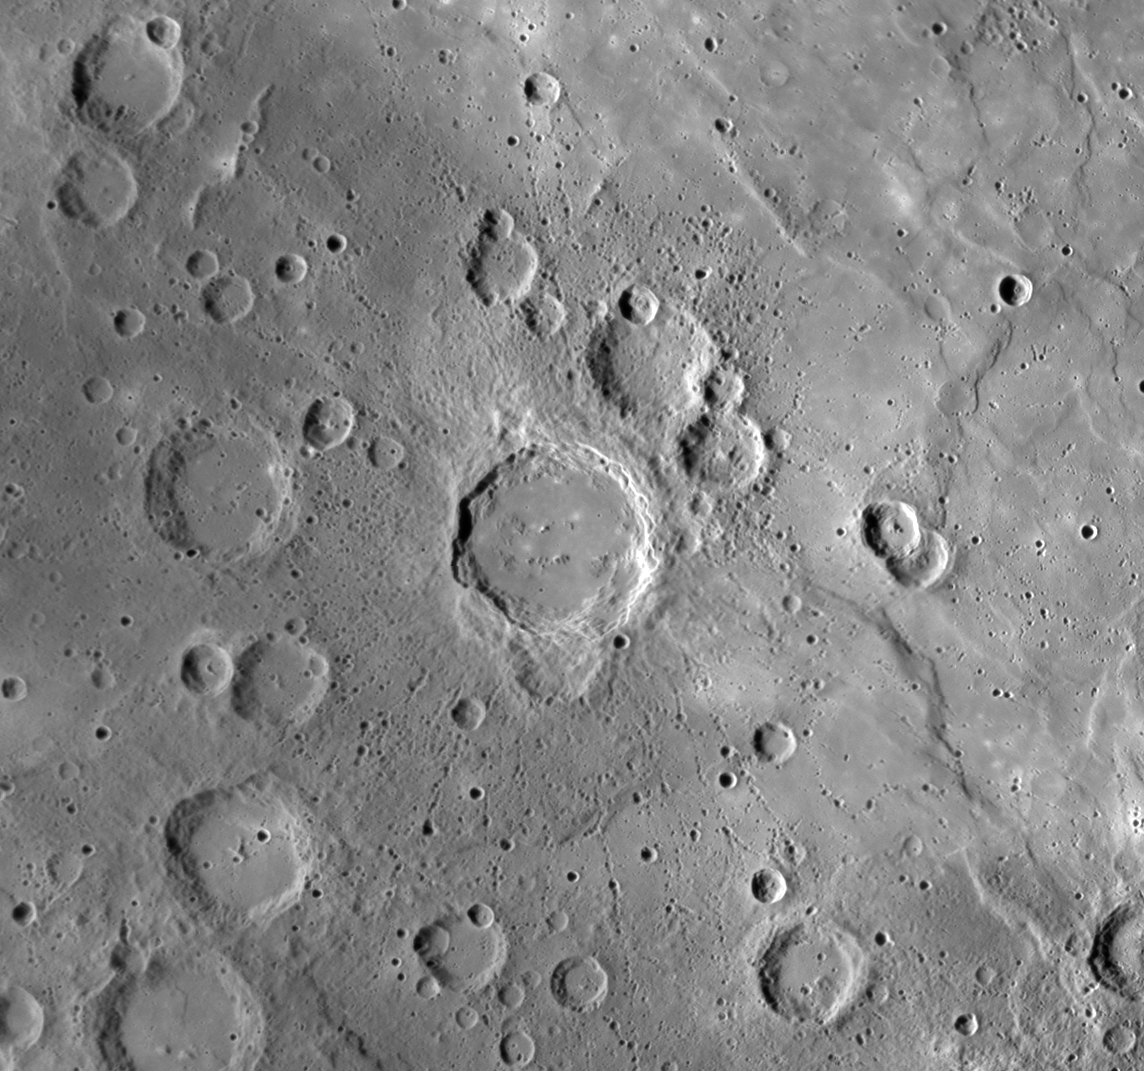

Mercury’s Firdousi Honors the Persian Poet

The crater in the center of the image was named Firdousi in March 2010 in honor of Hakīm Abu’l-Qāsim Firdawsī Tūsī (940-1020), a revered Persian poet and author of the Shāhnāmeh, the national epic of the Persian people. MESSENGER imaged this crater at an oblique angle as the spacecraft approached Mercury for its third flyby. The view shown here is a cylindrical reprojection. Firdousi is notable for the distinctive chains of small secondary craters that radiate outward from the main impact site. That these chains of secondary craters can still be seen and have not been obliterated by subsequent impact events indicates that Firdousi is a relatively young crater on Mercury’s surface.

Date: September 29, 2009.
Instrument: Narrow Angle Camera (NAC) of the Mercury Dual Imaging System (MDIS)
Resolution: 500 meters/pixel (0.31 miles/pixel)
Scale: The diameter of Firdousi is 96 kilometers (60 miles)
Projection: This image is a portion of the global Mercury mosaic.

These images are from MESSENGER, a NASA Discovery mission to conduct the first orbital study of the innermost planet, Mercury. For information regarding the use of images, see the MESSENGER image use policy.

Credit: NASA/Johns Hopkins University Applied Physics Laboratory/Carnegie Institution of Washington